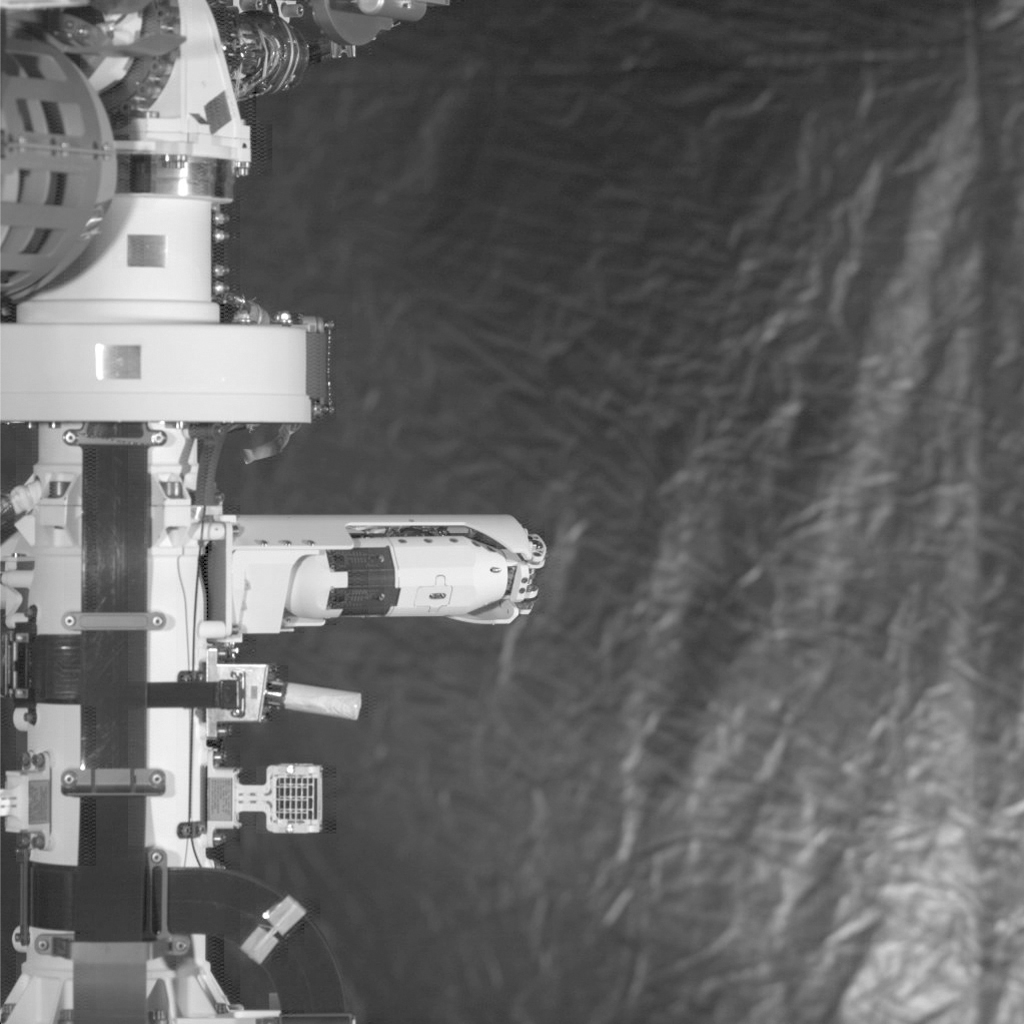

MEDA’s Wind Sensor Springs Out

One of two wind sensors springs out of the mast on NASA’s Perseverance Mars rover. These sensors are part of the Mars Environmental Dynamics Analyzer (MEDA), the rover’s set of weather instrumentation. MEDA was provided to NASA by the Centro de Astrobiología (CAB) at the Instituto Nacional de Técnica Aeroespacial in Madrid, Spain.

A key objective for Perseverance’s mission on Mars is astrobiology, including the search for signs of ancient microbial life. The rover will characterize the planet’s geology and past climate, pave the way for human exploration of the Red Planet, and be the first mission to collect and cache Martian rock and regolith (broken rock and dust).

Subsequent missions, currently under consideration by NASA in cooperation with ESA (the European Space Agency), would send spacecraft to Mars to collect these cached samples from the surface and return them to Earth for in-depth analysis.

The Mars 2020 mission is part of a larger program that includes missions to the Moon as a way to prepare for human exploration of the Red Planet. Charged with returning astronauts to the Moon by 2024, NASA will establish a sustained human presence on and around the Moon by 2028 through NASA’s Artemis lunar exploration plans.

The Jet Propulsion Laboratory, which is managed for NASA by Caltech in Pasadena, California, built and manages operations of the Perseverance and Curiosity rovers.

Credit: NASA/JPL-Caltech